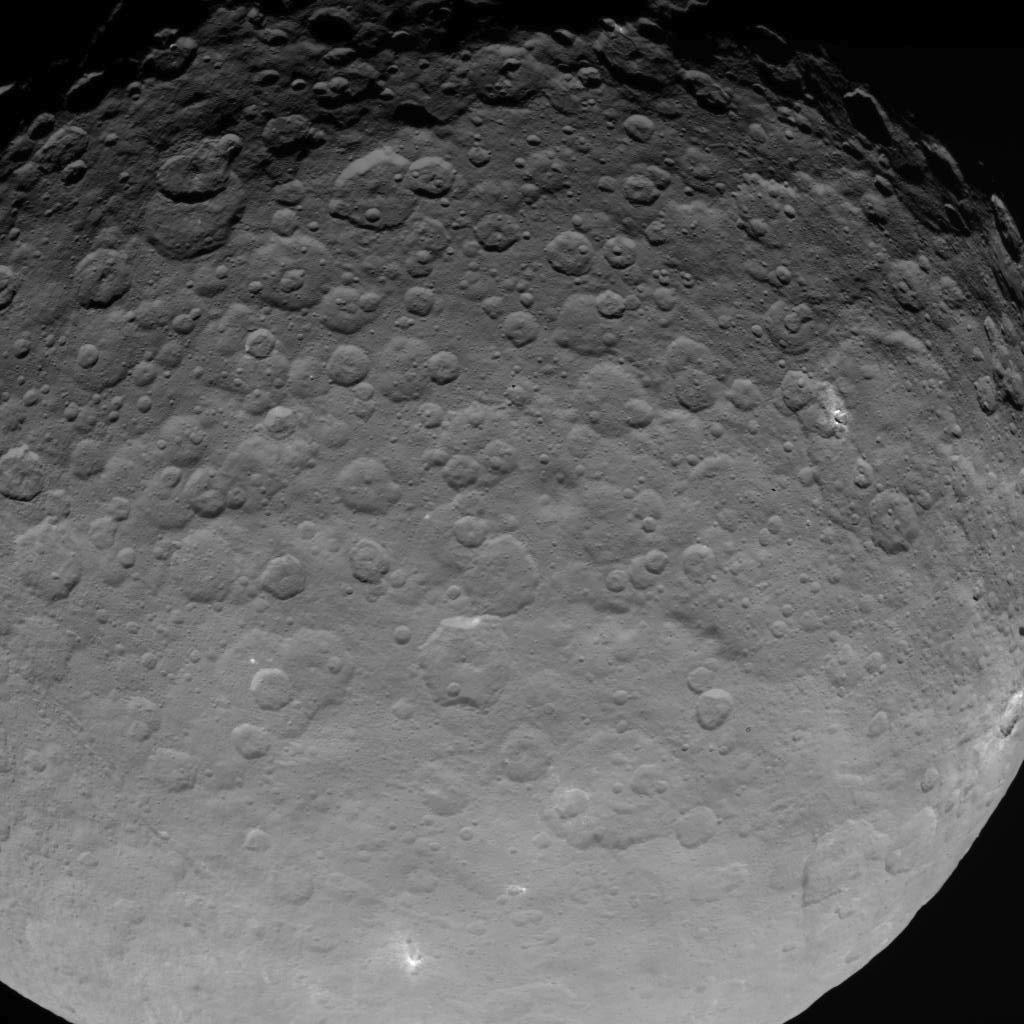

Dawn OpNav8 Image 3

This image of Ceres is part of a sequence taken by NASA’s Dawn spacecraft on May 16, 2015, from a distance of 4,500 miles (7,200 kilometers).

Dawn’s mission is managed by JPL for NASA’s Science Mission Directorate in Washington. Dawn is a project of the directorate’s Discovery Program, managed by NASA’s Marshall Space Flight Center in Huntsville, Alabama. UCLA is responsible for overall Dawn mission science. Orbital ATK, Inc., in Dulles, Virginia, designed and built the spacecraft. The German Aerospace Center, the Max Planck Institute for Solar System Research, the Italian Space Agency and the Italian National Astrophysical Institute are international partners on the mission team.

Credit: NASA/JPL-Caltech/UCLA/MPS/DLR/IDA